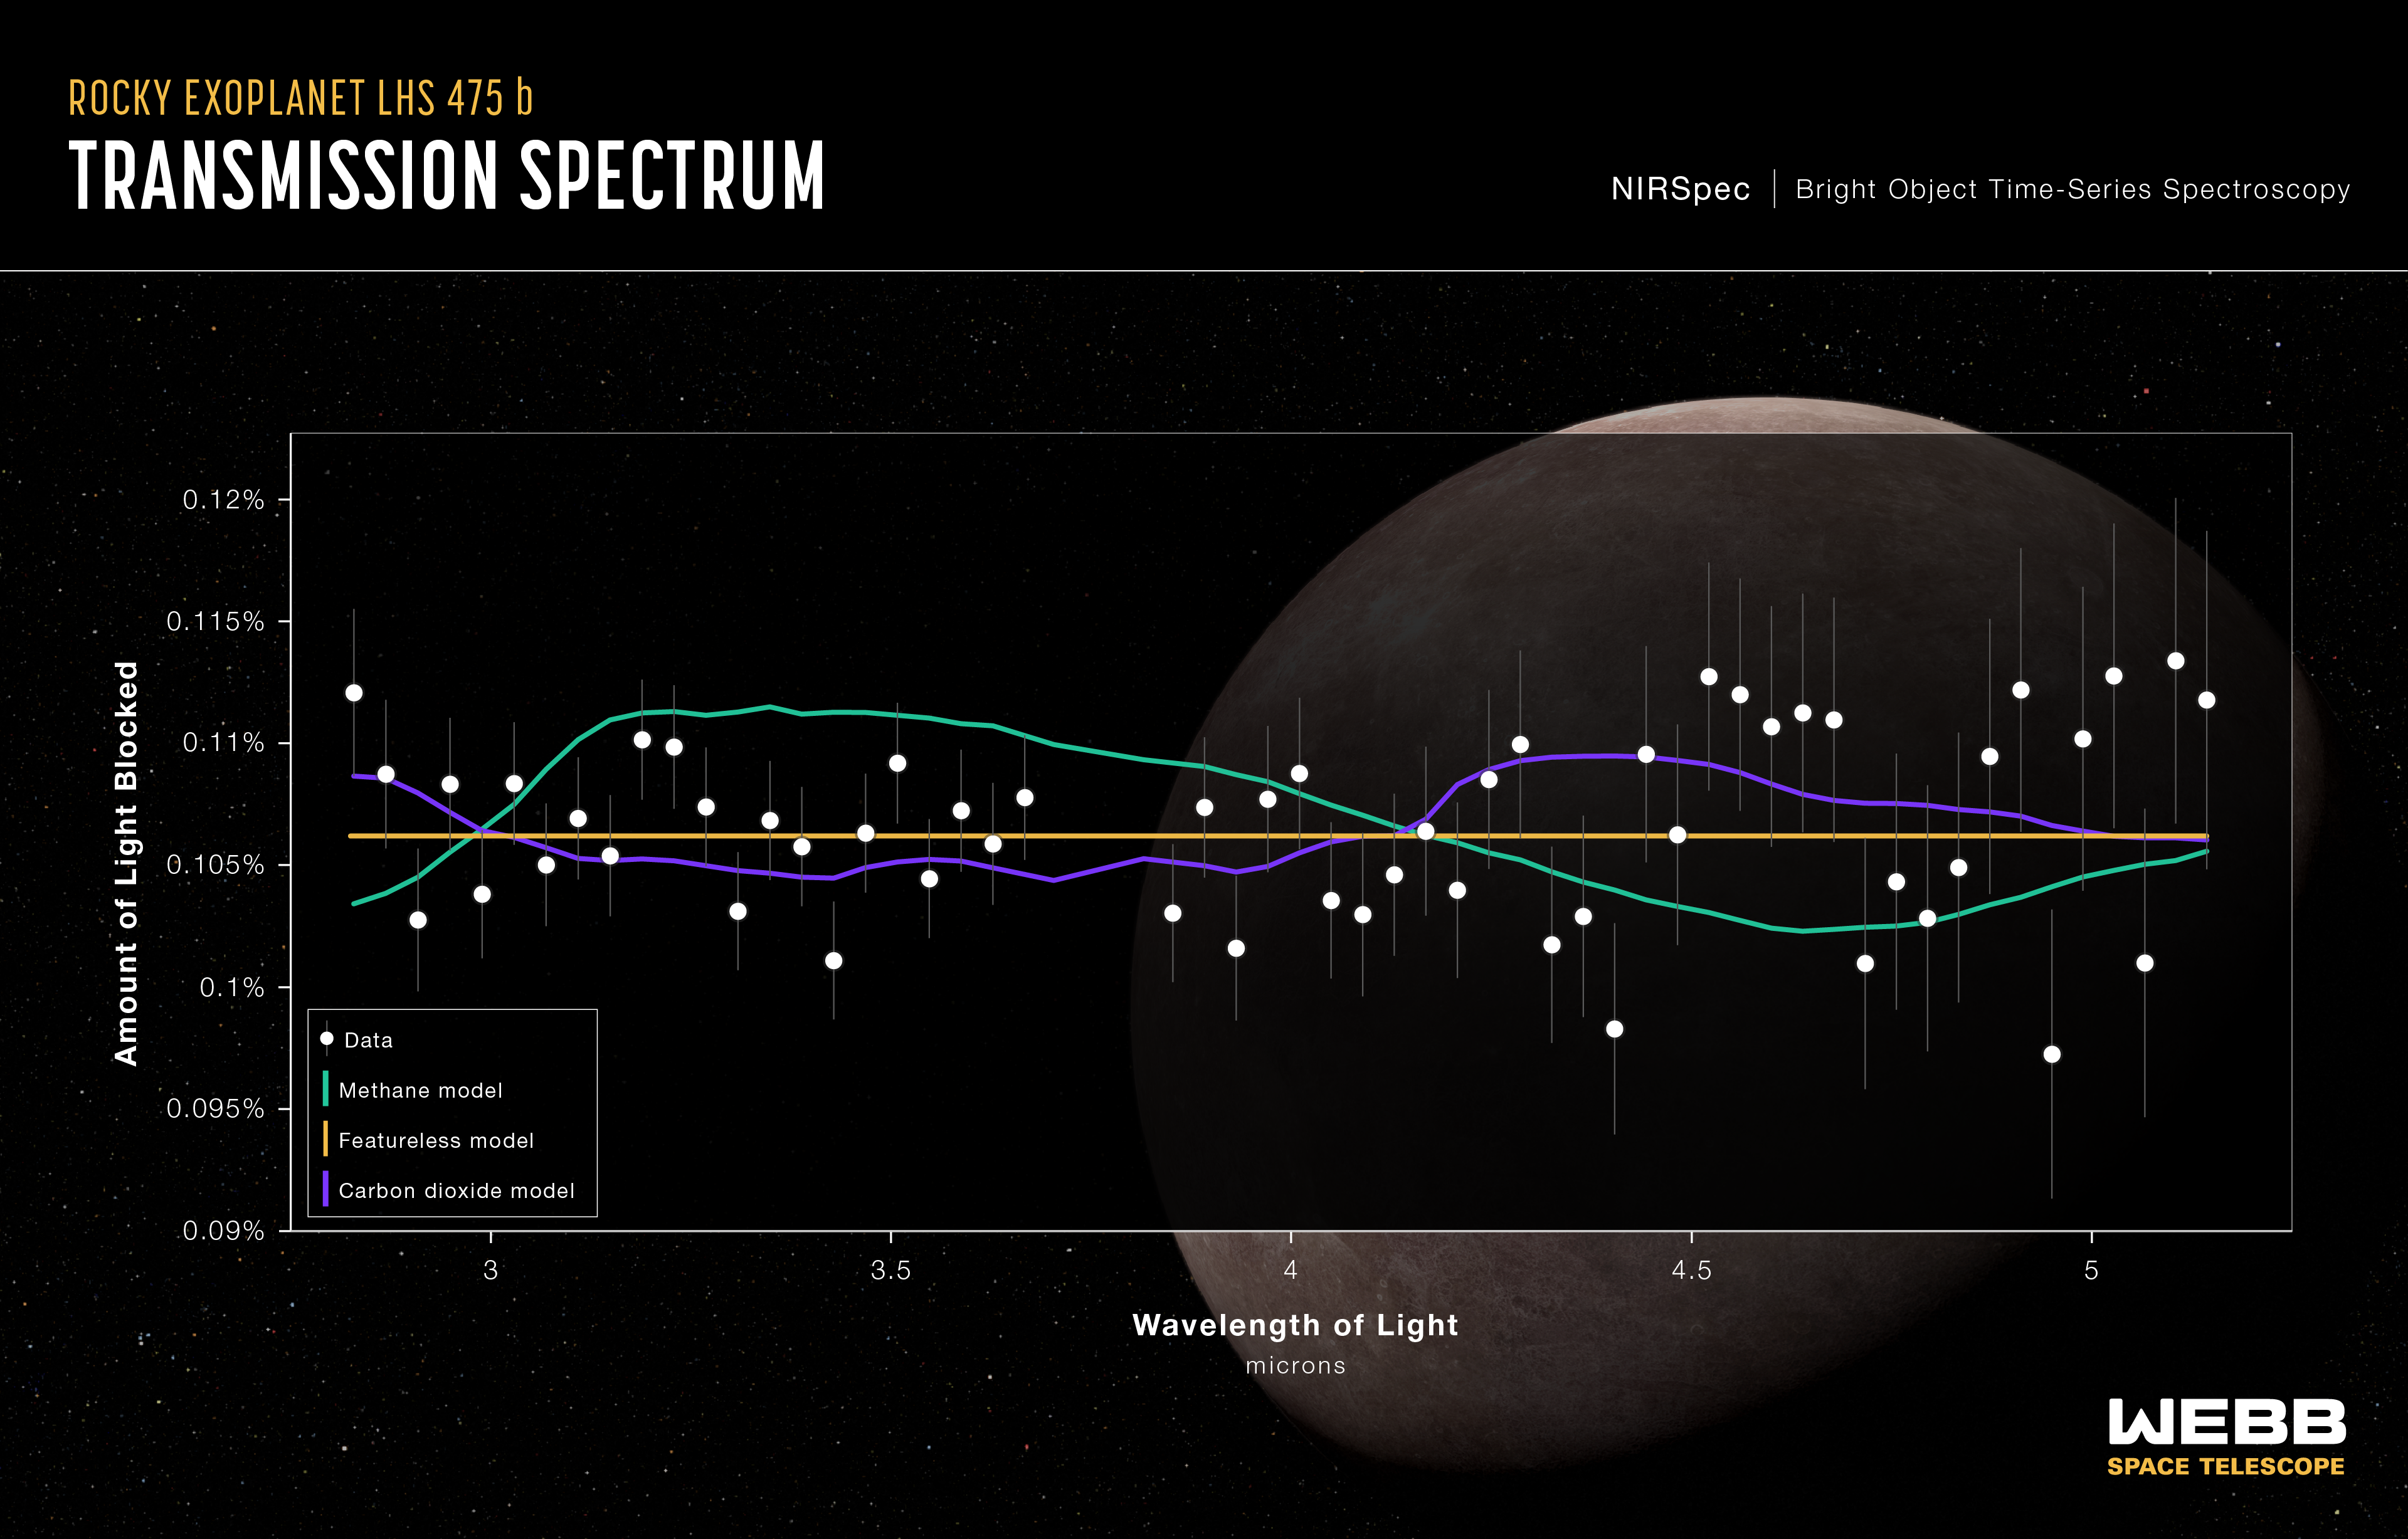

Exoplanet LHS 475 b (Transmission Spectrum)

A flat line in a transmission spectrum, like this one, can be exciting – it can tell us a lot about the planet.

Researchers used NASA’s James Webb Space Telescope’s Near-Infrared Spectrograph (NIRSpec) to observe exoplanet LHS 475 b. As this spectrum shows, Webb did not observe a detectable quantity of any element or molecule. Common signatures in a hydrogen-dominated atmosphere, for example, would indicate a light, gaseous atmosphere. Those elements were not detected in LHS 475 b’s spectrum.

The green line represents a pure methane atmosphere, which is not favored since if methane were present, it would be expected to block more starlight at 3.3 microns. The yellow line represents the best-fit model for a featureless spectrum that contains no evidence of the planet’s atmosphere. This model is representative of a planet that has no atmosphere.

The purple line represents a pure carbon dioxide atmosphere and is indistinguishable from a flat line at the current level of precision. An atmosphere made up of pure carbon dioxide is far more difficult to detect, even for Webb’s advanced instruments. “We require very, very precise data to be able to distinguish a pure carbon dioxide atmosphere from no atmosphere at all,” explained Jacob Lustig-Yaeger of the Johns Hopkins University Applied Physics Laboratory. “A pure carbon dioxide atmosphere may be thin like the one on Mars, making it difficult to detect.”

The researchers studying LHS 475 b suggest that an additional, upcoming observation may act as a “tie breaker,” allowing them to identify any presence of carbon dioxide – or any other molecule – or rule everything out and conclude the planet has no atmosphere. Quite simply, additional data are required before a conclusion can be made.

This transmission spectrum of the rocky exoplanet LHS 475 b was captured by Webb’s NIRSpec instrument on August 31, 2022. A transmission spectrum is made by comparing starlight filtered through a planet’s atmosphere as it moves in front of the star to the unfiltered starlight detected when the planet is beside the star. Each of the 56 data points on this graph represents the amount of light that the planet blocks from the star at a different wavelength of light. The data would reveal molecules in the planet’s atmosphere by showing that they increase the apparent size of the planet at only specific wavelengths. No such atmospheric features are observed in this spectrum.

The gray lines extending above and below each data point are error bars that show the uncertainty of each measurement, or the reasonable range of actual possible values. For a single observation, the error on these measurements is extremely small (30 to 50 parts per million).

The observation was made using the NIRSpec bright object time-series mode, which uses a grating to spread out light from a single bright object (like the star LHS 475) and measure the brightness of each wavelength at set intervals of time.

LHS 475 b is a rocky exoplanet approximately that same size as Earth. It orbits a red dwarf star roughly 41 light-years away in the constellation Octans. The planet orbits extremely close to its star and completes one orbit in two Earth-days. The planet’s discovery was confirmed with data from the Webb Telescope.

The background illustration of LHS 475 b and its star is based on current understanding of the planet from Webb spectroscopy. Webb has not captured a direct image of the planet or its atmosphere.

NIRSpec was built for the European Space Agency (ESA) by a consortium of European companies led by Airbus Defence and Space (ADS) with NASA’s Goddard Space Flight Center providing its detector and micro-shutter subsystems.

Credit: Illustration: NASA, ESA, CSA, Leah Hustak (STScI); Science: Kevin Stevenson (APL), Jacob Lustig-Yaeger (APL), Erin May (APL), Guangwei Fu (JHU), Sarah Moran (University of Arizona)